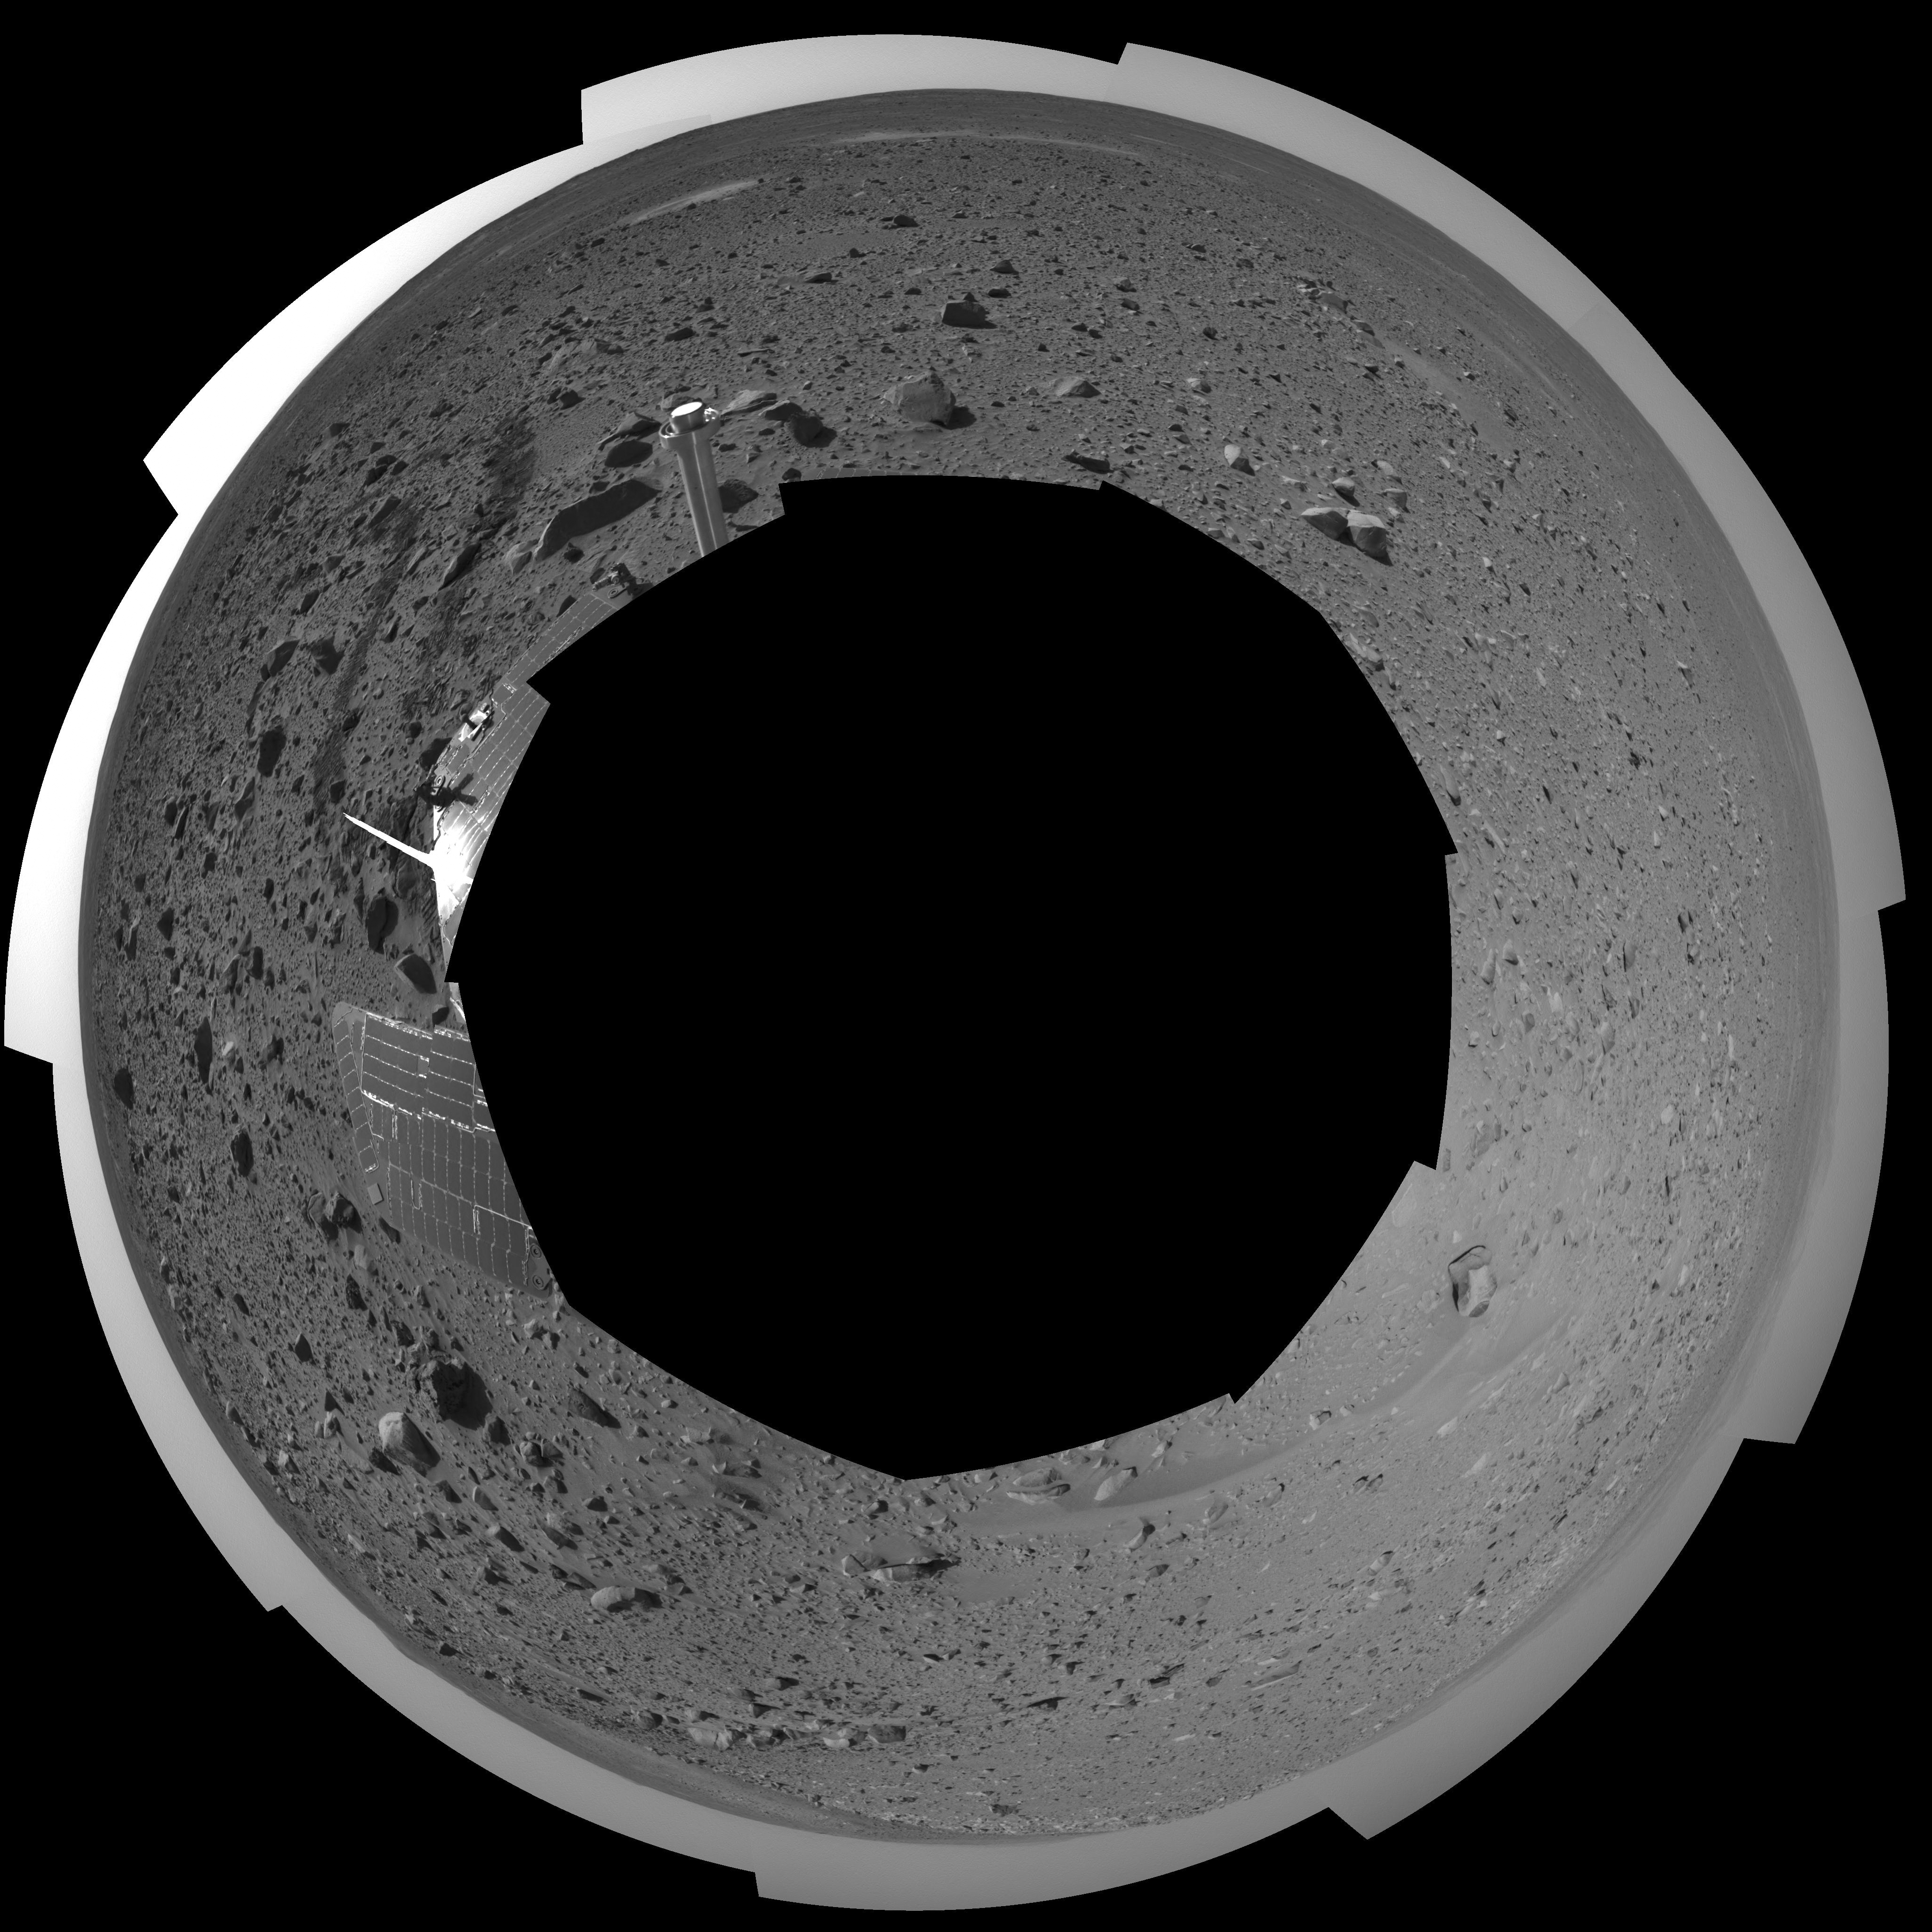

Spirit’s View on Sol 107 (polar)

This polar projection was assembled from images taken by the navigation camera on the Mars Exploration Rover Spirit on sol 107 (April 21, 2004) at a region dubbed “site 32.” Spirit is sitting east of “Missoula Crater,” no longer in the crater’s ejecta field, but on outer plains. Since landing, Spirit has traveled almost exclusively over ejecta fields. This new landscape looks different with fewer angular rocks and more rounded, vesicle-filled rocks. Spirit will continue another 1,900 meters (1.18 miles) along this terrain before reaching the western base of the “Columbia Hills.”

Credit: NASA/JPL